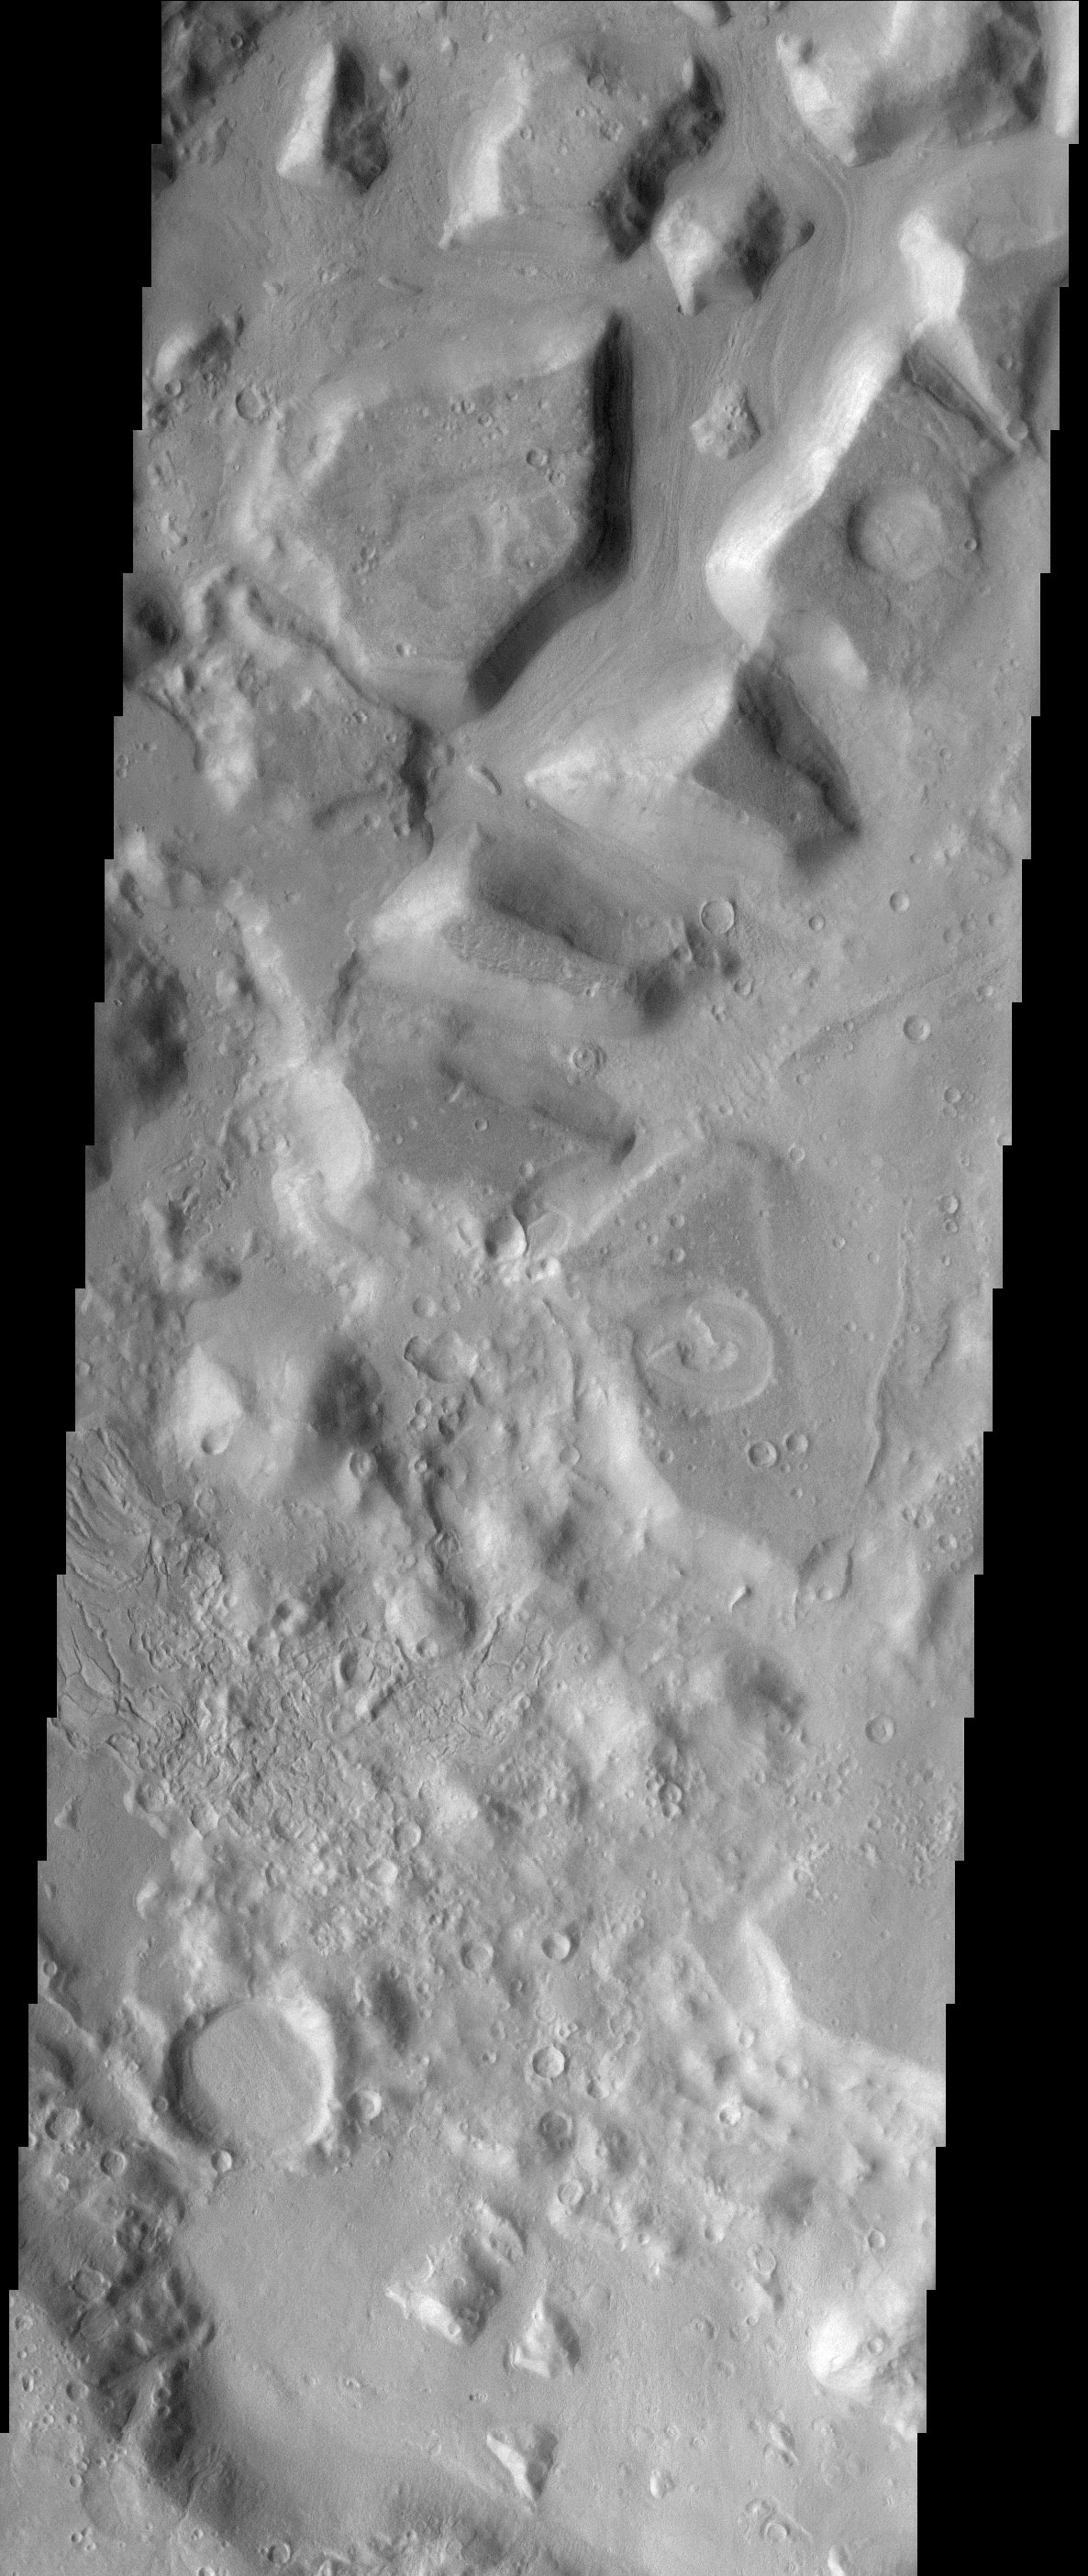

Crater in Cydonia

This image shows the dissected interior of a crater in the Cydonia region of Mars. The flat-topped buttes and mesas in the northern portion of the image were once a continuous layer of material that filled the crater. Since deposition, the material has been disturbed and dissected. The process that causes such landforms is not well known, but likely involves frozen subsurface water that may have found its way to the surface. The surfaces on the mesas are not rough, suggesting that the whole scene is mantled with fine dust, masking the details that may give clues to whether surface water was involved at some point in the past. Small recent channels can be seen in the lower left. This is an indication of relatively recent small-scale surface activity, which has been could have been volcanic, fluvial, or some process involving subsurface volatiles (ice).

Note: this THEMIS visual image has not been radiometrically nor geometrically calibrated for this preliminary release. An empirical correction has been performed to remove instrumental effects. A linear shift has been applied in the cross-track and down-track direction to approximate spacecraft and planetary motion. Fully calibrated and geometrically projected images will be released through the Planetary Data System in accordance with Project policies at a later time.

NASA’s Jet Propulsion Laboratory manages the 2001 Mars Odyssey mission for NASA’s Office of Space Science, Washington, D.C. The Thermal Emission Imaging System (THEMIS) was developed by Arizona State University, Tempe, in collaboration with Raytheon Santa Barbara Remote Sensing. The THEMIS investigation is led by Dr. Philip Christensen at Arizona State University. Lockheed Martin Astronautics, Denver, is the prime contractor for the Odyssey project, and developed and built the orbiter. Mission operations are conducted jointly from Lockheed Martin and from JPL, a division of the California Institute of Technology in Pasadena.

Credit: NASA/JPL/Arizona State University